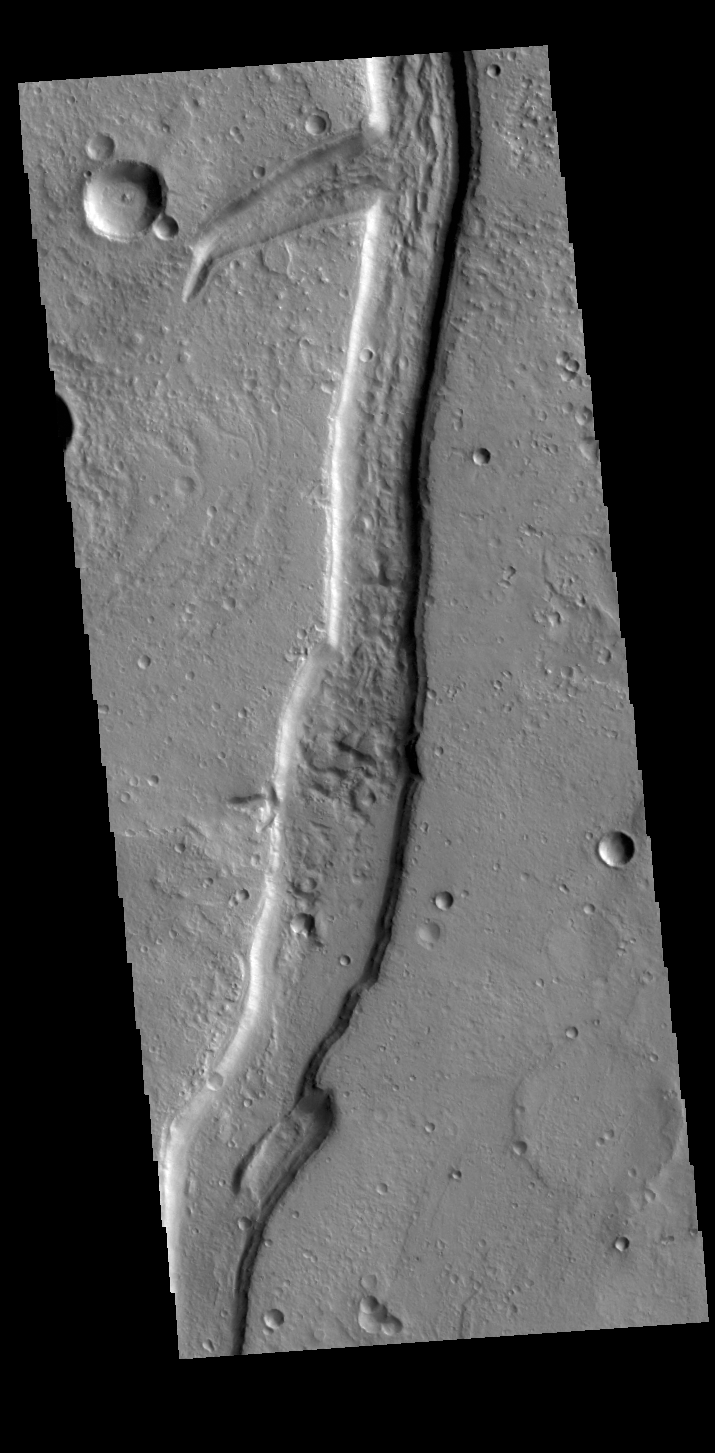

Idaeus Fossae

The linear depression in this VIS image is part of Idaeus Fossae. Idaeus Fossae is a complex set of channels on the margin of Tempe Terra and Acidalia Planitia.

Credit: NASA/JPL-Caltech/ASU